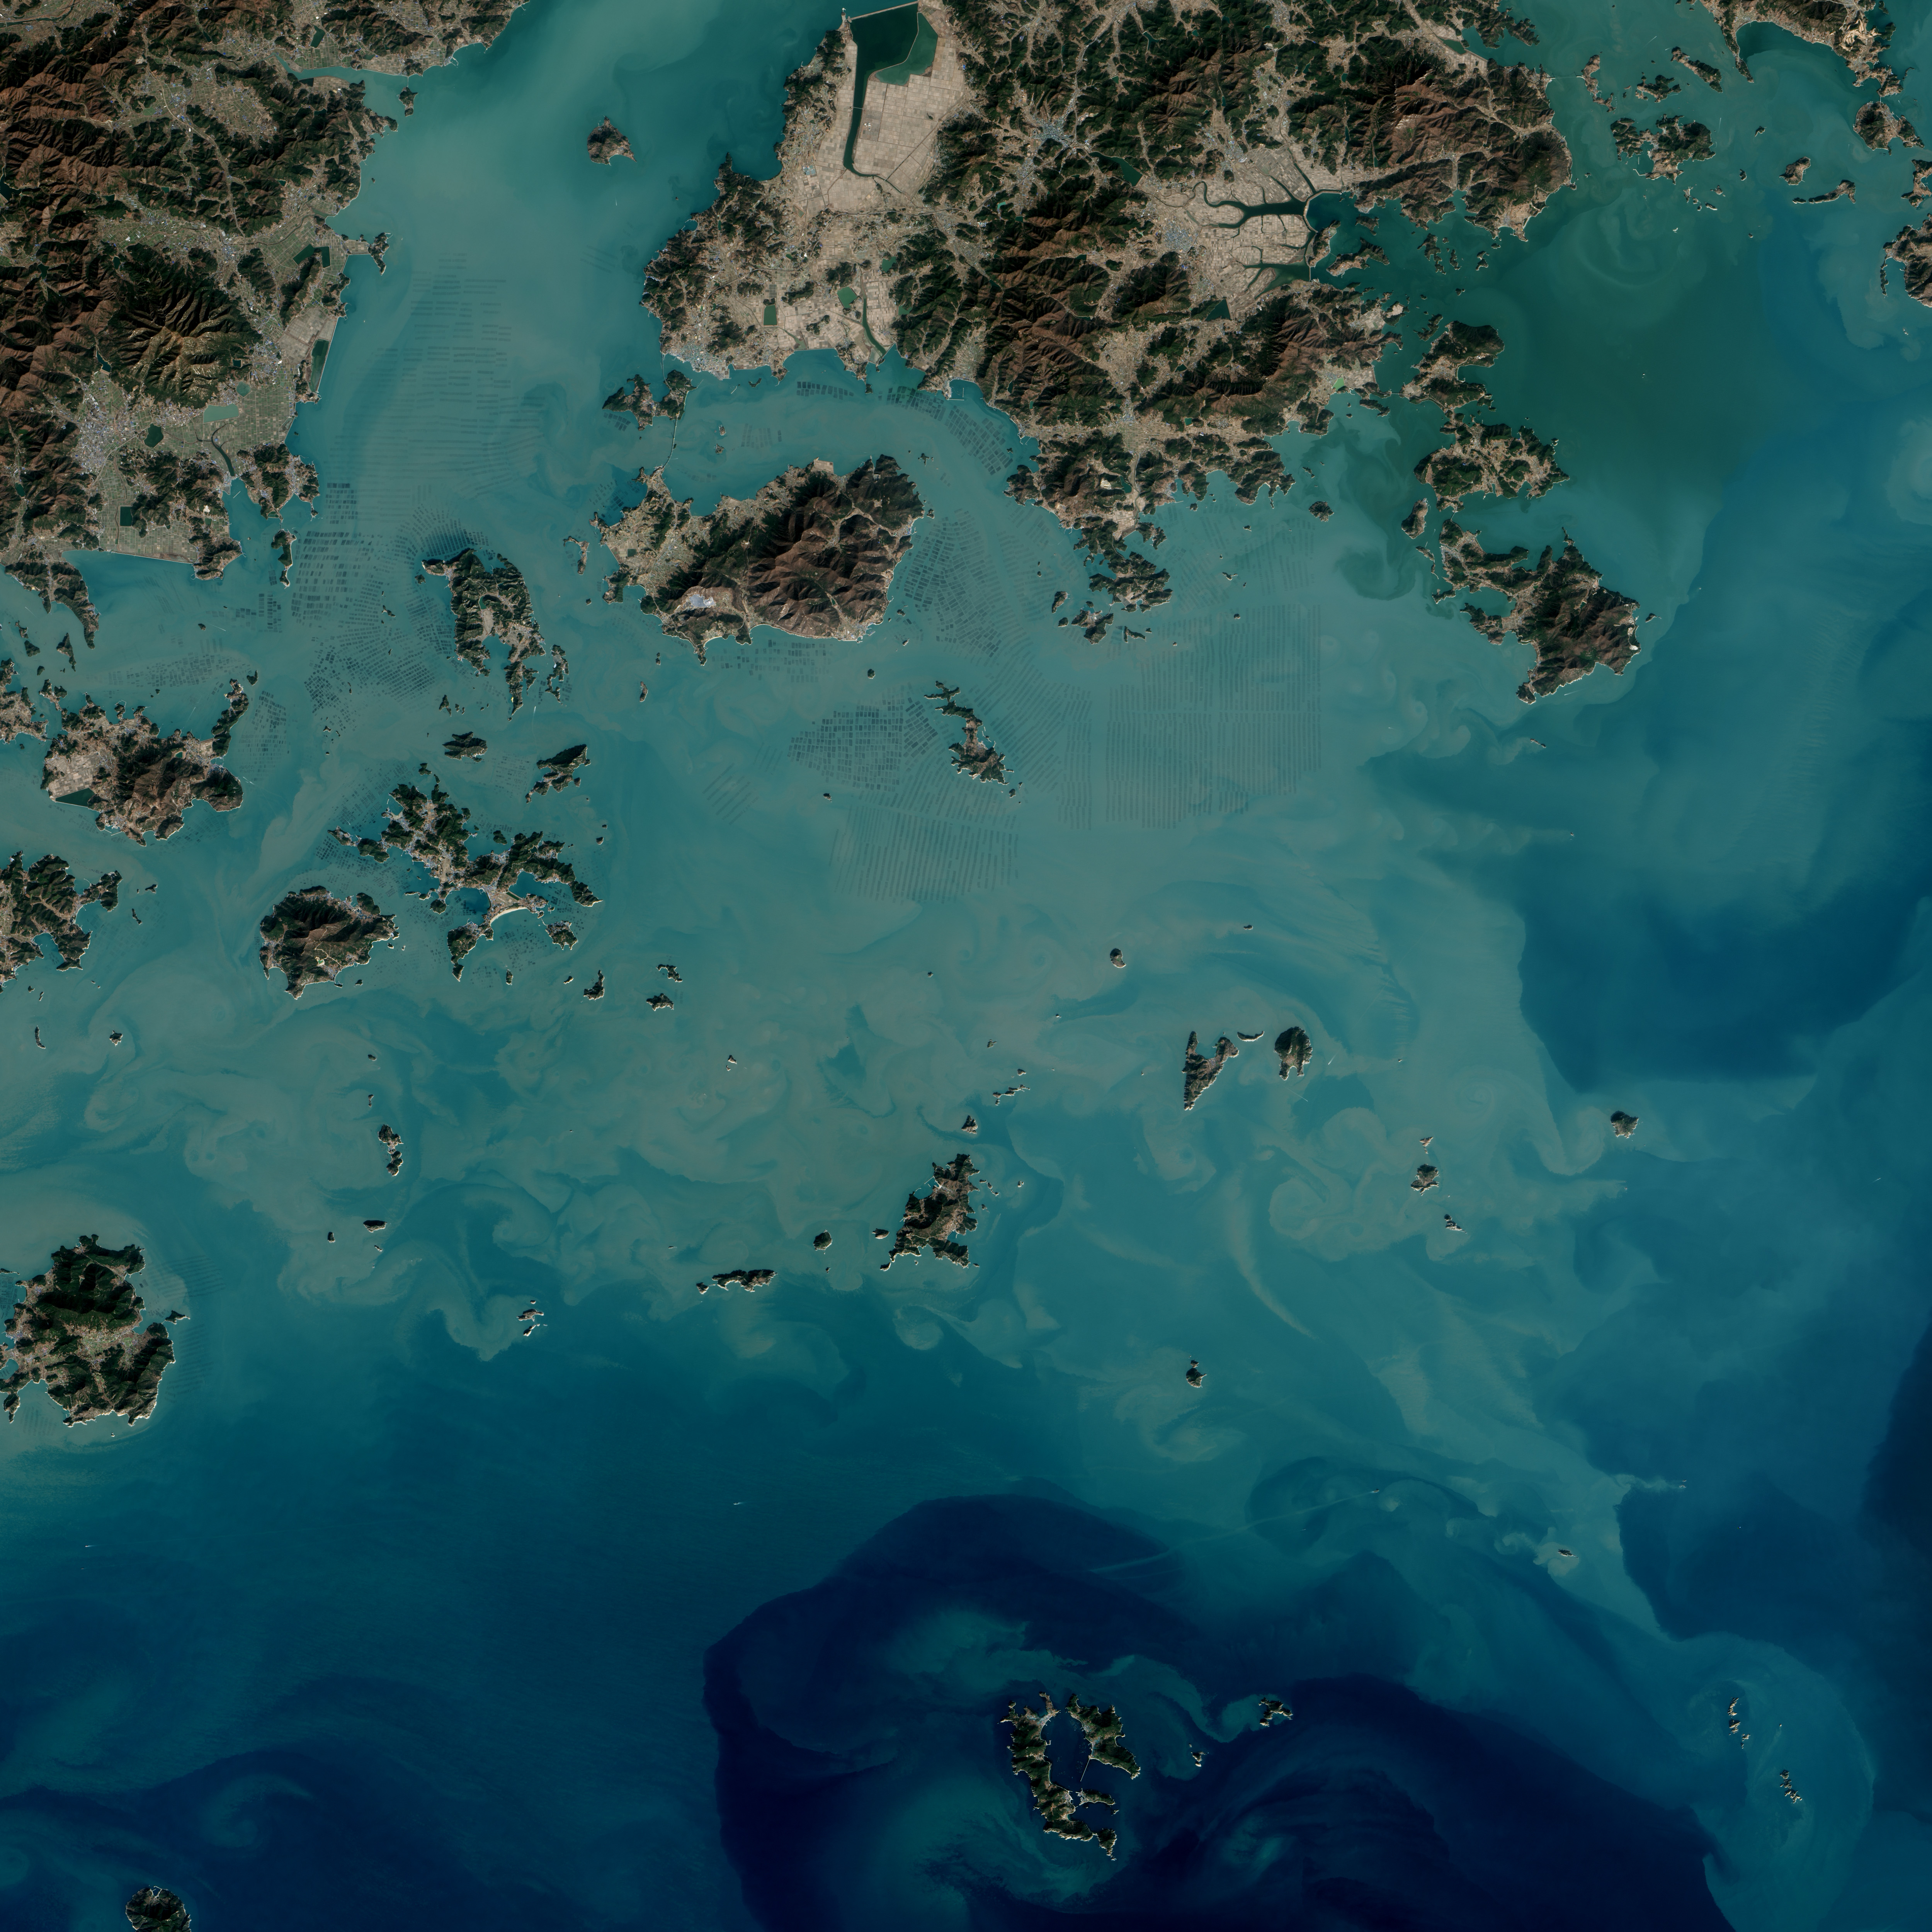

Seaweed Farms in South Korea

The dark squares that make up the checkerboard pattern in this image are fields of a sort—fields of seaweed. Along the south coast of South Korea, seaweed is often grown on ropes, which are held near the surface with buoys. This technique ensures that the seaweed stays close enough to the surface to get enough light during high tide but doesn’t scrape against the bottom during low tide. The Operational Land Imager (OLI) on Landsat 8 acquired this image of seaweed cultivation in the shallow waters around Sisan Island on January 31, 2014. Home to a thriving aquaculture industry, the south coast of South Korea produces about 90 percent of the country’s seaweed crop. The waters around Sisan are not the only place where aquaculture is common. View the large image to see how ubiquitous seaweed aquaculture is along the coast in Jeollanam-do, the southernmost province on the Korean peninsula. Two main types of seaweed are cultivated in South Korea: Undaria (known as miyeok in Korean, wakame in Japanese) and Pyropia (gim in Korean, nori in Japanese). Both types are used generously in traditional Korean, Japanese, and Chinese food. Since 1970, farmed seaweed production has increased by approximately 8 percent per year. Today, about 90 percent of all the seaweed that humans consume globally is farmed. That may be good for the environment. In comparison to other types of food production, seaweed farming has a light environmental footprint because it does not require fresh water or fertilizer. NASA Earth Observatory image by Jesse Allen, using Landsat data from the U.S. Geological Survey.

Credit: NASA Earth Observatory